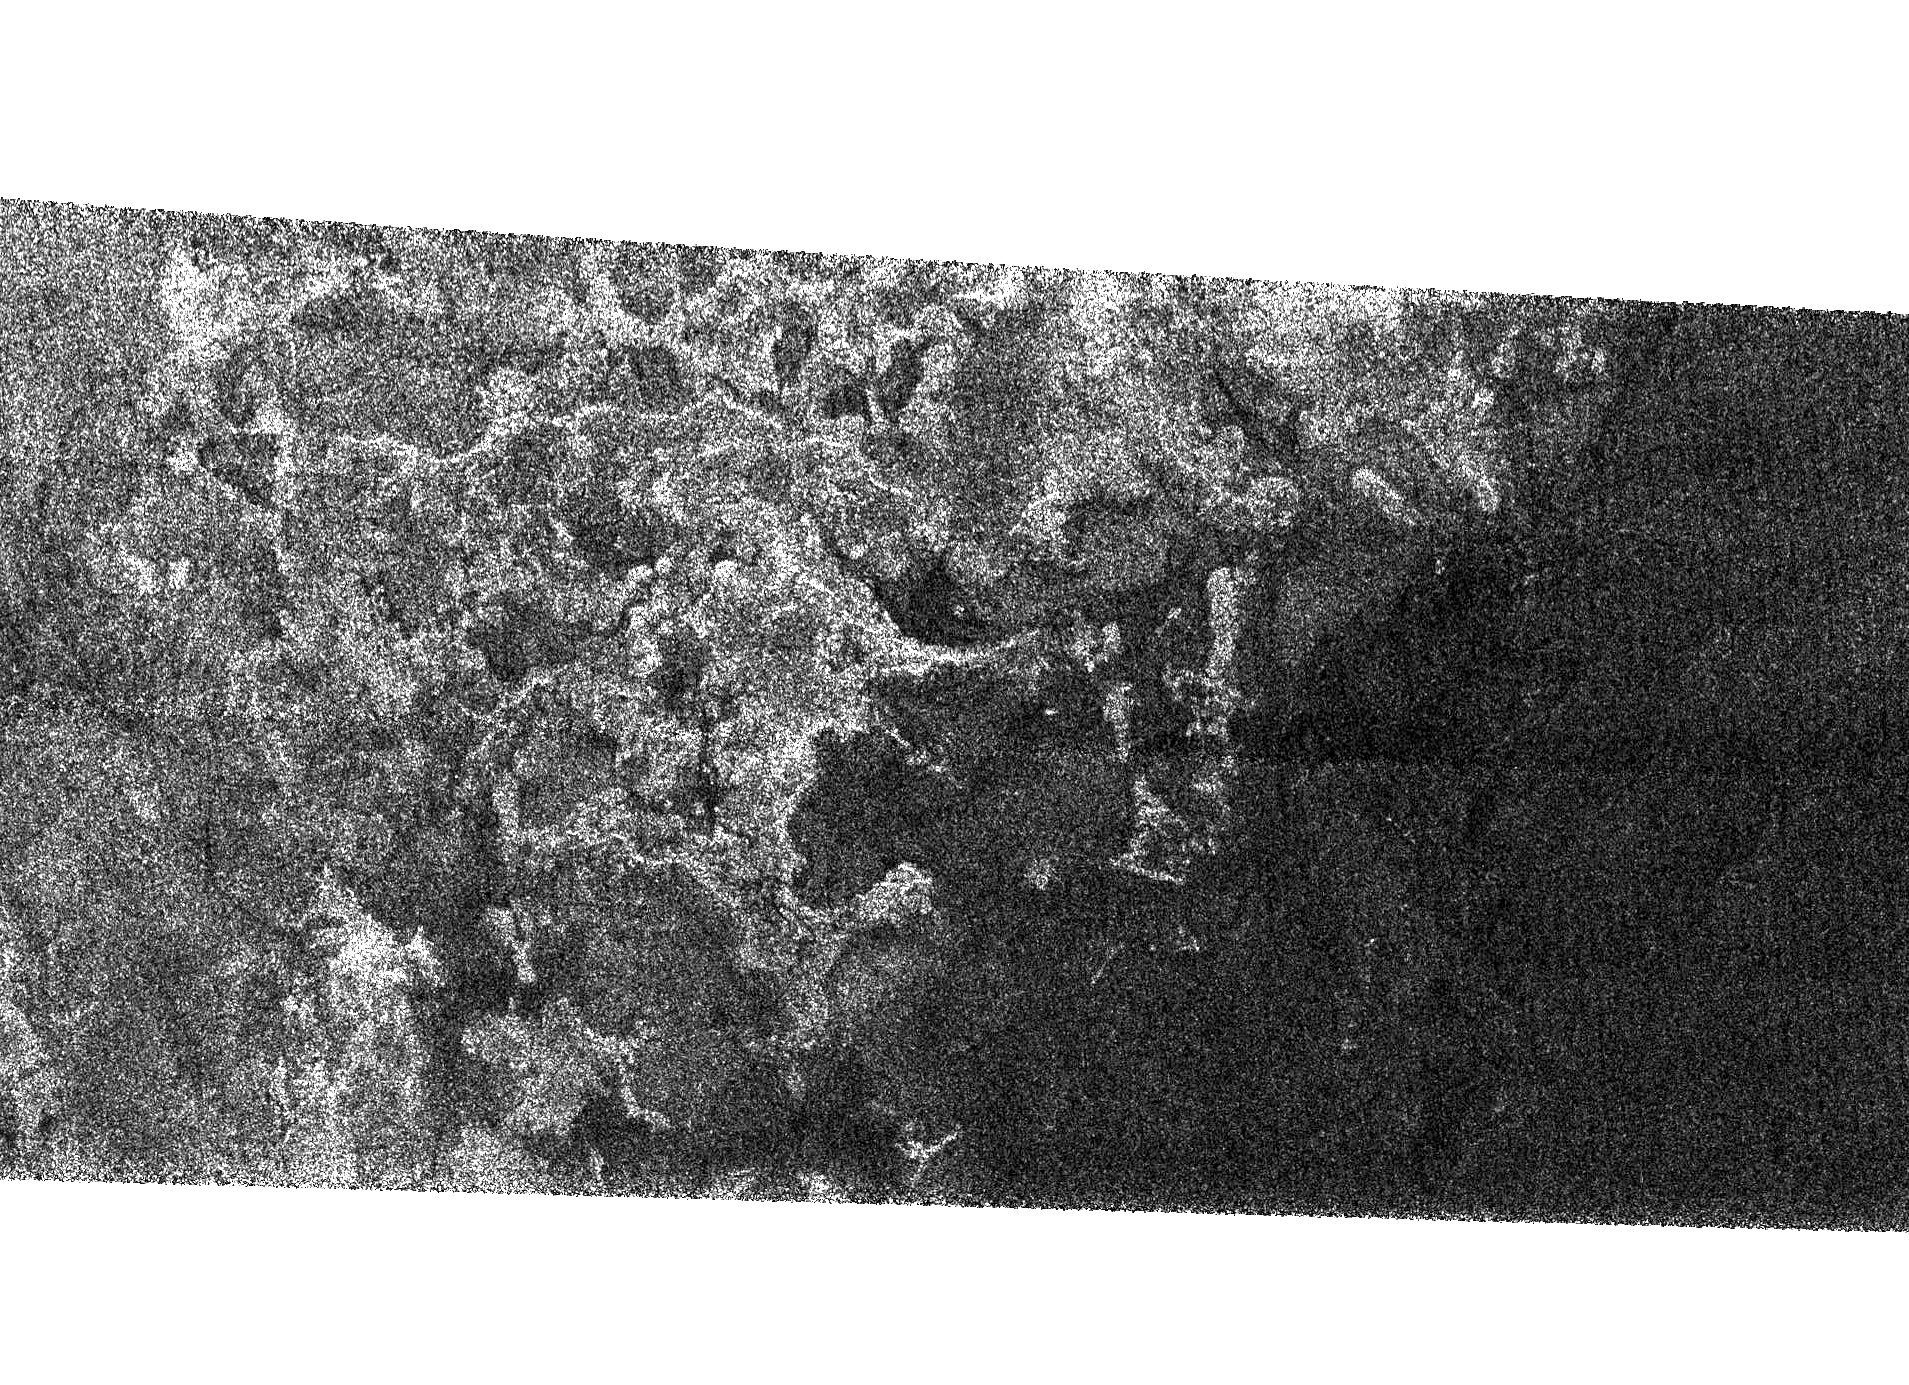

Shoreline on Titan?

This Synthetic Aperture Radar image of the surface of Saturn’s moon Titan was obtained by the Cassini spacecraft on Sept. 7, 2005. The bright, rough region on the left side of the image seems to be topographically high terrain that is cut by channels and bays.

The boundary of the bright (rough) region and the dark (smooth) region appears to be a shoreline. The patterns in the dark area indicate that it may once have been flooded, with the liquid having at least partially receded.

The image is 175 kilometers high and 330 kilometers wide (109 miles by 205 miles), and is located at 66 degrees south latitude, 356 degrees west longitude in the southern hemisphere of Titan.

The Cassini-Huygens mission is a cooperative project of NASA, the European Space Agency and the Italian Space Agency. The Jet Propulsion Laboratory, a division of the California Institute of Technology in Pasadena, manages the mission for NASA’s Science Mission Directorate, Washington, D.C. The Cassini orbiter was designed, developed and assembled at JPL. The radar instrument was built by JPL and the Italian Space Agency, working with team members from the United States and several European countries.

Credit: NASA/JPL-Caltech/ASI